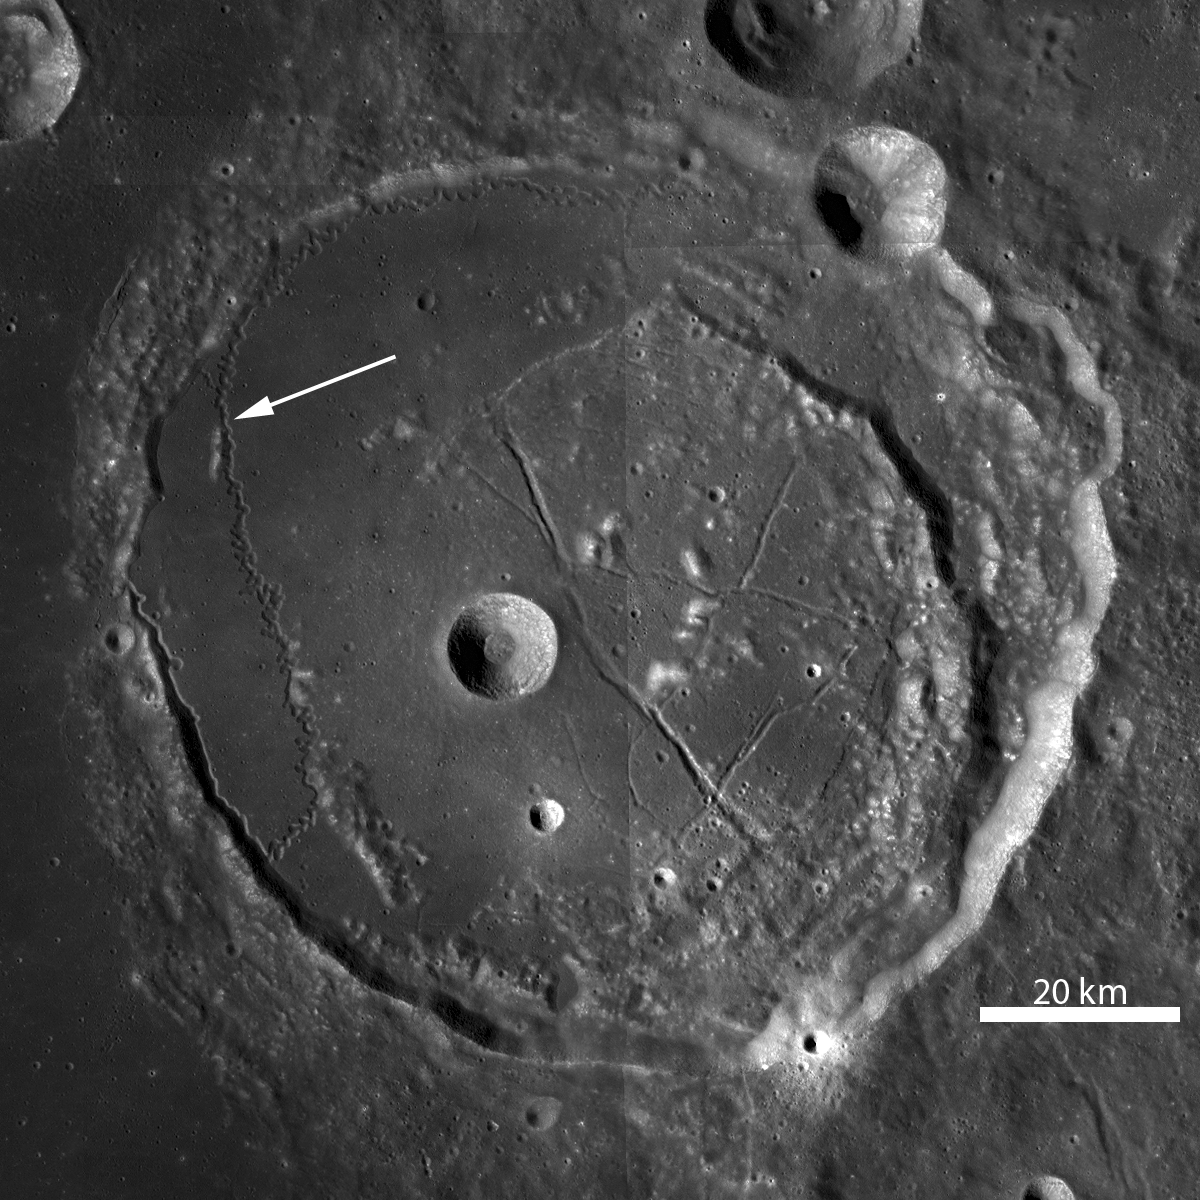

Rimae Posidonius

Spanning over 130 kilometers (81 miles) in length, Rimae Posidonius is a sinuous rille winding across the floor of Posidonius crater. LROC WAC mosaic at 100 meters/pixel (328 feet/pixel), arrow points to the rille and location of an LROC NAC close-up.

Sinuous rilles are remarkable features resulting from turbulent flow of low viscosity (very fluid), high temperature lavas that erodes the pre-existing surface. In turbulent fluid flows, eddies and vortices form that can be highly erosive and result in the twists and turns seen in many rilles. This rille, located on the western edge of Posidonius crater (~100 kilometers, or ~62 miles, diameter, floor-fractured and partially mare-filled), tightly winds against the northern crater wall and then veers away in a southerly course.

NASA’s Goddard Space Flight Center built and manages the mission for the Exploration Systems Mission Directorate at NASA Headquarters in Washington. The Lunar Reconnaissance Orbiter Camera was designed to acquire data for landing site certification and to conduct polar illumination studies and global mapping. Operated by Arizona State University, LROC consists of a pair of narrow-angle cameras (NAC) and a single wide-angle camera (WAC). The mission is expected to return over 70 terabytes of image data.

Credit: NASA/GSFC/Arizona State University